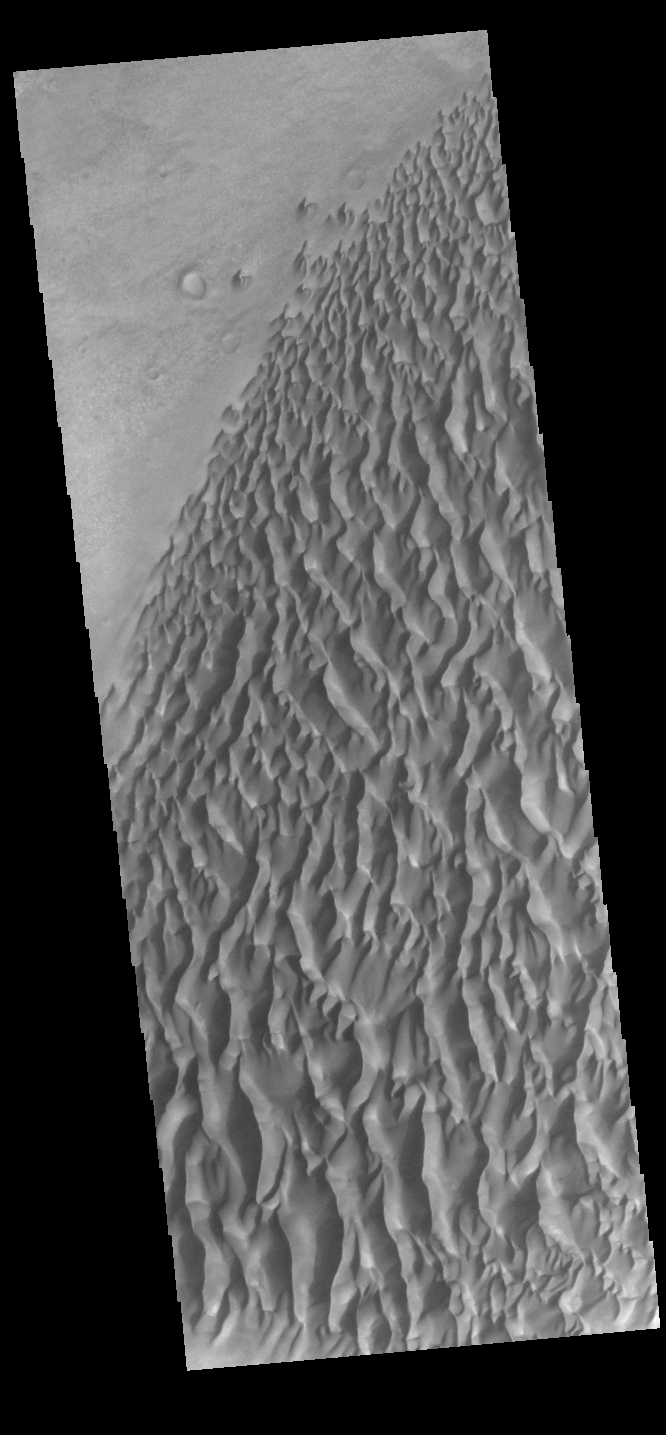

Proctor Crater Dunes

Today’s VIS image shows part of the dune field on the floor of Proctor Crater.

Credit: NASA/JPL-Caltech/ASU